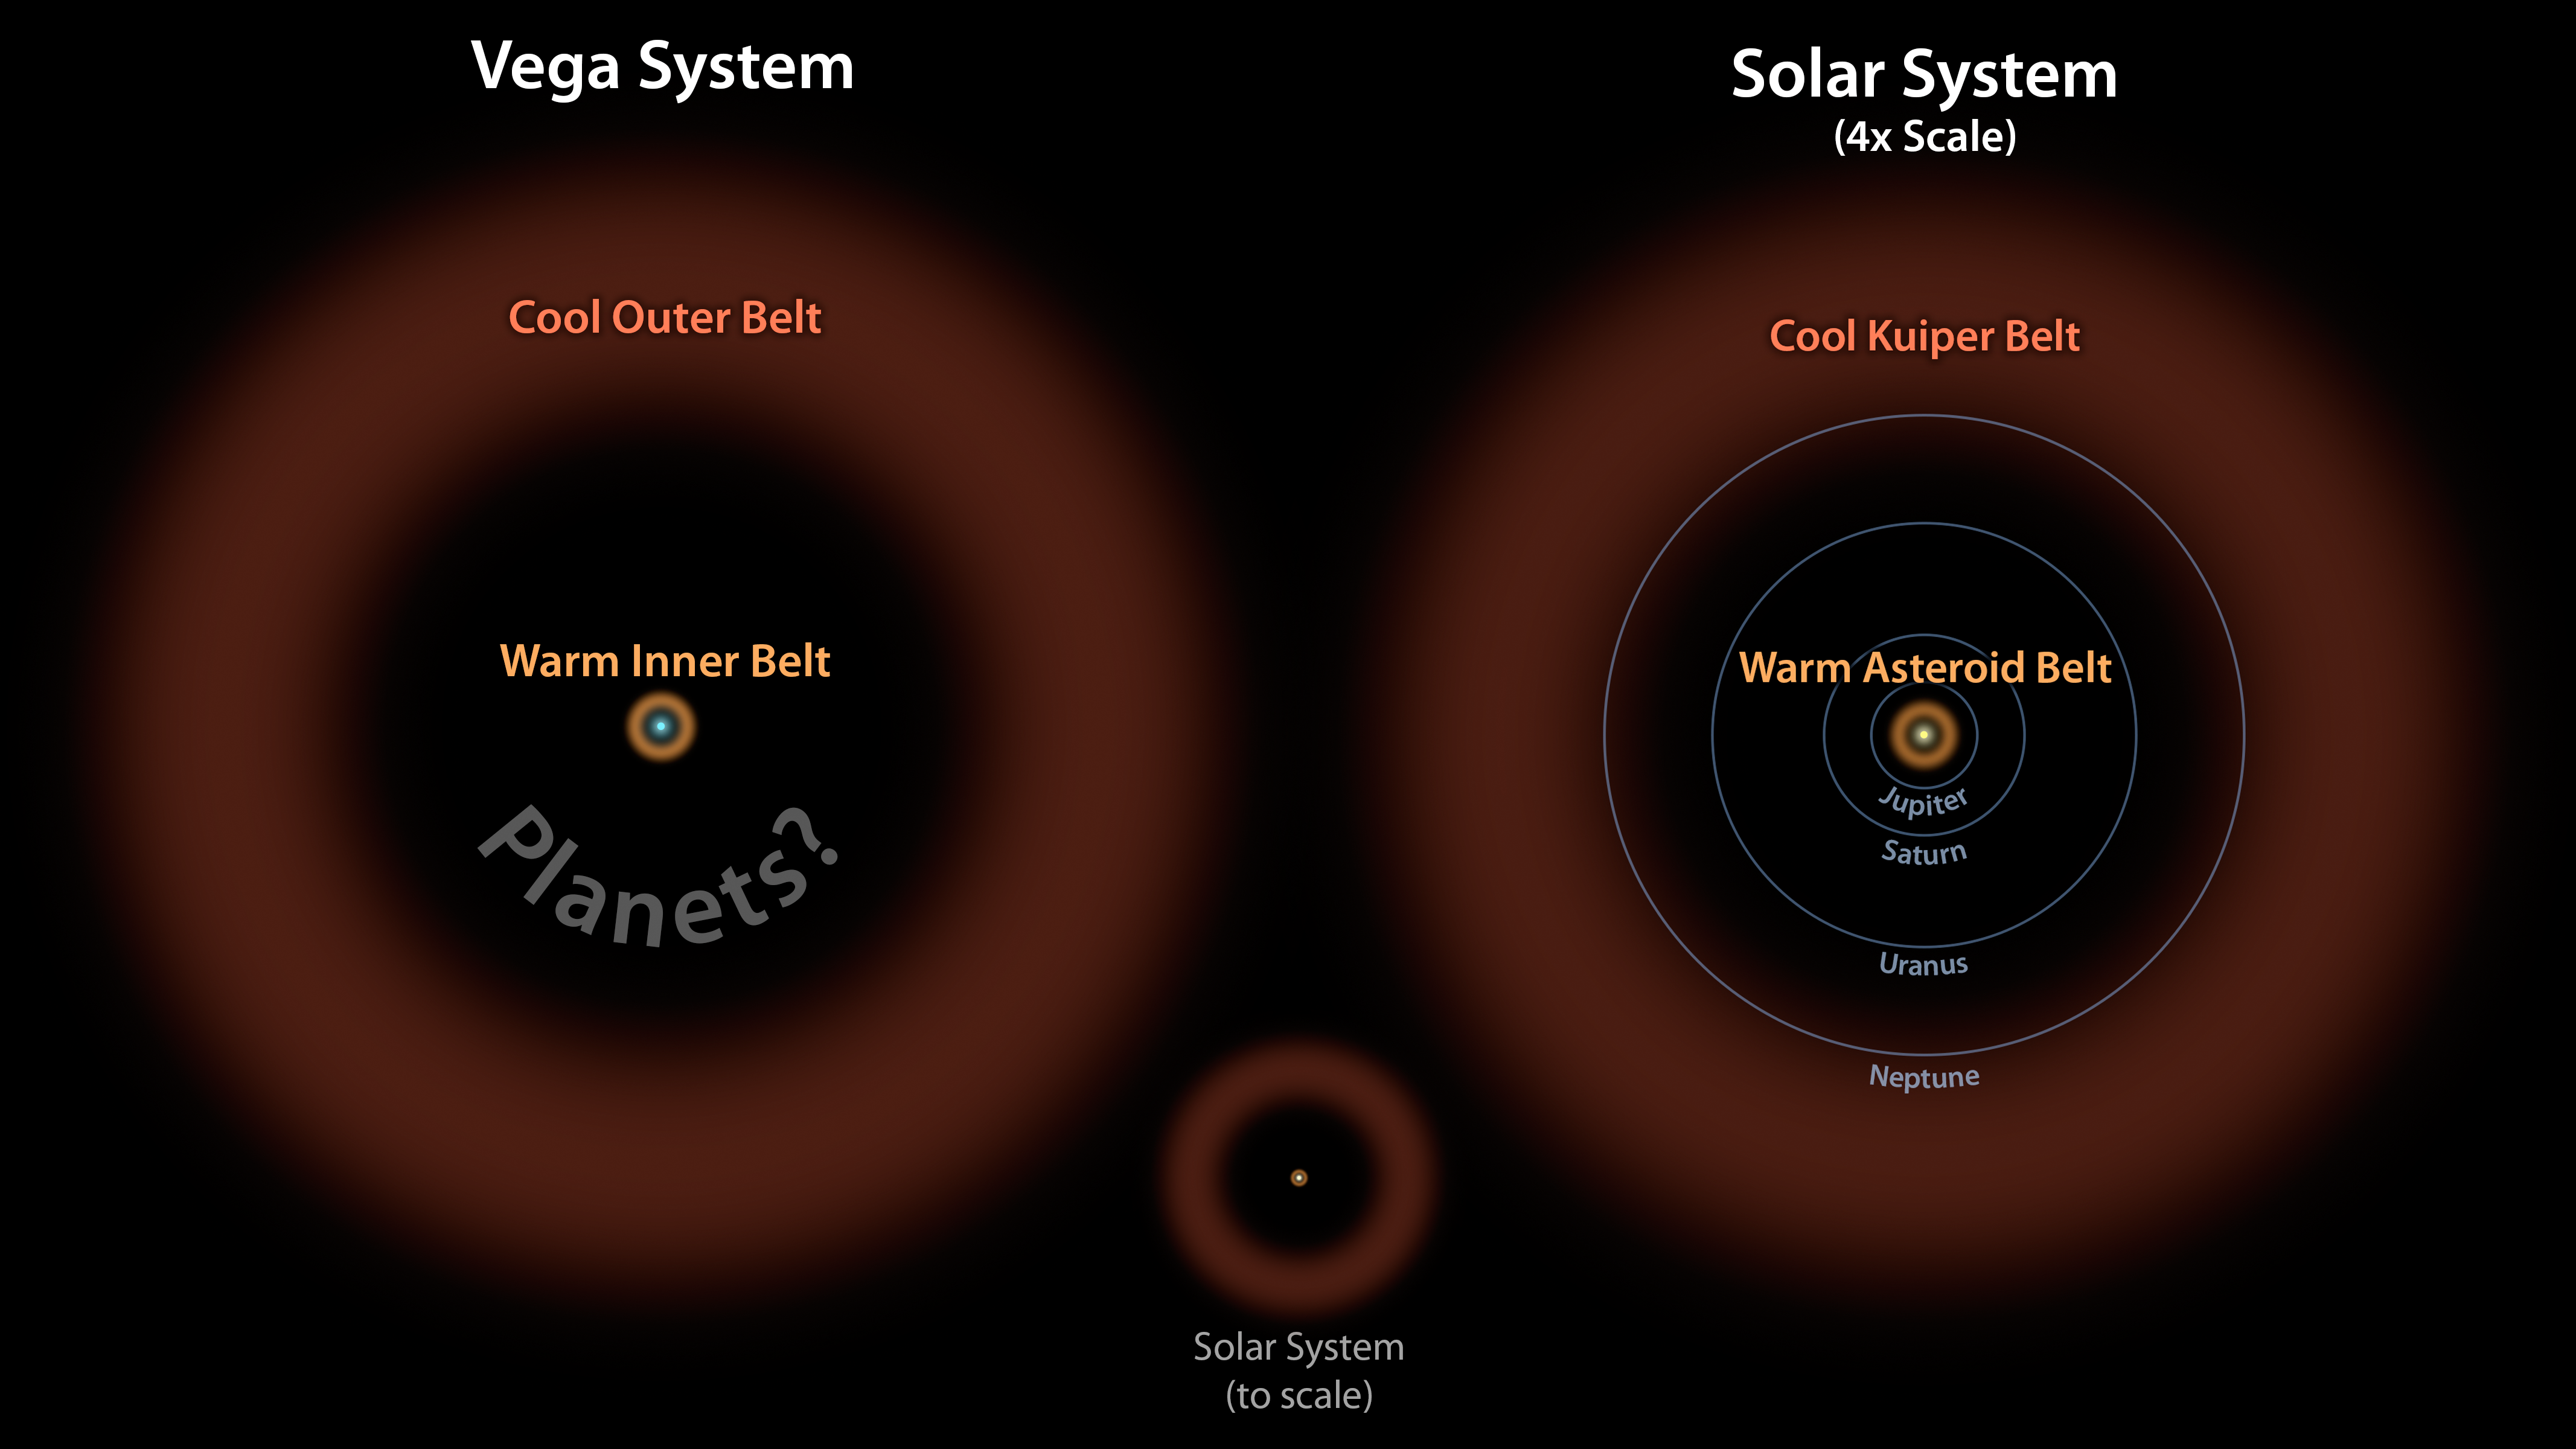

Vega: Two Belts and the Possibility of Planets

Astronomers have discovered what appears to be a large asteroid belt around the bright star Vega, as illustrated here at left in brown. The ring of warm, rocky debris was detected using NASA’s Spitzer Space Telescope, and the European Space Agency’s Herschel Space Observatory, in which NASA plays an important role.

In this diagram, the Vega system, which was already known to have a cooler outer belt of comets (orange), is compared to our solar system with its asteroid and Kuiper belts. The relative size of our solar system compared to Vega is illustrated by the small drawing in the middle. On the right, our solar system is scaled up four times.

The comparison illustrates that both systems have inner and outer belts with similar proportions. The gap between the inner and outer debris belts in both systems works out to a ratio of about 1-to-10, with the outer belt 10 times farther away from its host star than the inner belt.

Astronomers think that the gap in the Vega system may be filled with planets, as is the case in our solar system.

JPL manages the Spitzer Space Telescope mission for NASA’s Science Mission Directorate, Washington. Science operations are conducted at the Spitzer Science Center at Caltech. Data are archived at the Infrared Science Archive housed at the Infrared Processing and Analysis Center at Caltech.

For more information about Spitzer, visit http://spitzer.caltech.edu and http://www.nasa.gov/spitzer.

Herschel is a European Space Agency cornerstone mission, with science instruments provided by consortia of European institutes and with important participation by NASA. NASA’s Herschel Project Office is based at JPL, which contributed mission-enabling technology for two of Herschel’s three science instruments. The NASA Herschel Science Center, part of the Infrared Processing and Analysis Center at Caltech, supports the United States astronomical community.

Credit: NASA/JPL-Caltech